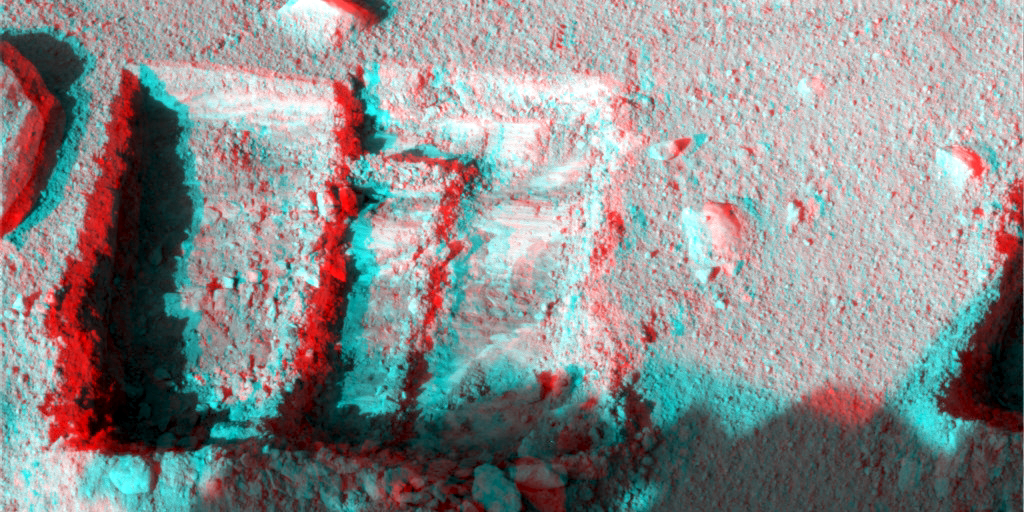

Phoenix’s La Mancha Trench in 3-D

This anaglyph, taken by NASA’s Phoenix Mars Lander’s Surface Stereo Imager, was taken on the 131st Martian day, or sol, of the mission (Oct. 7, 2008). The anaglyph highlights the depth of the trench, informally named “La Mancha,” and reveals the ice layer beneath the soil surface. The trench’s depth is about 5 centimeters deep.

The Phoenix Mission is led by the University of Arizona, Tucson, on behalf of NASA. Project management of the mission is by NASA’s Jet Propulsion Laboratory, Pasadena, Calif. Spacecraft development is by Lockheed Martin Space Systems, Denver.

Photojournal Note: As planned, the Phoenix lander, which landed May 25, 2008 23:53 UTC, ended communications in November 2008, about six months after landing, when its solar panels ceased operating in the dark Martian winter.

Credit: NASA/JPL-Caltech/University of Arizona/Texas A&M University